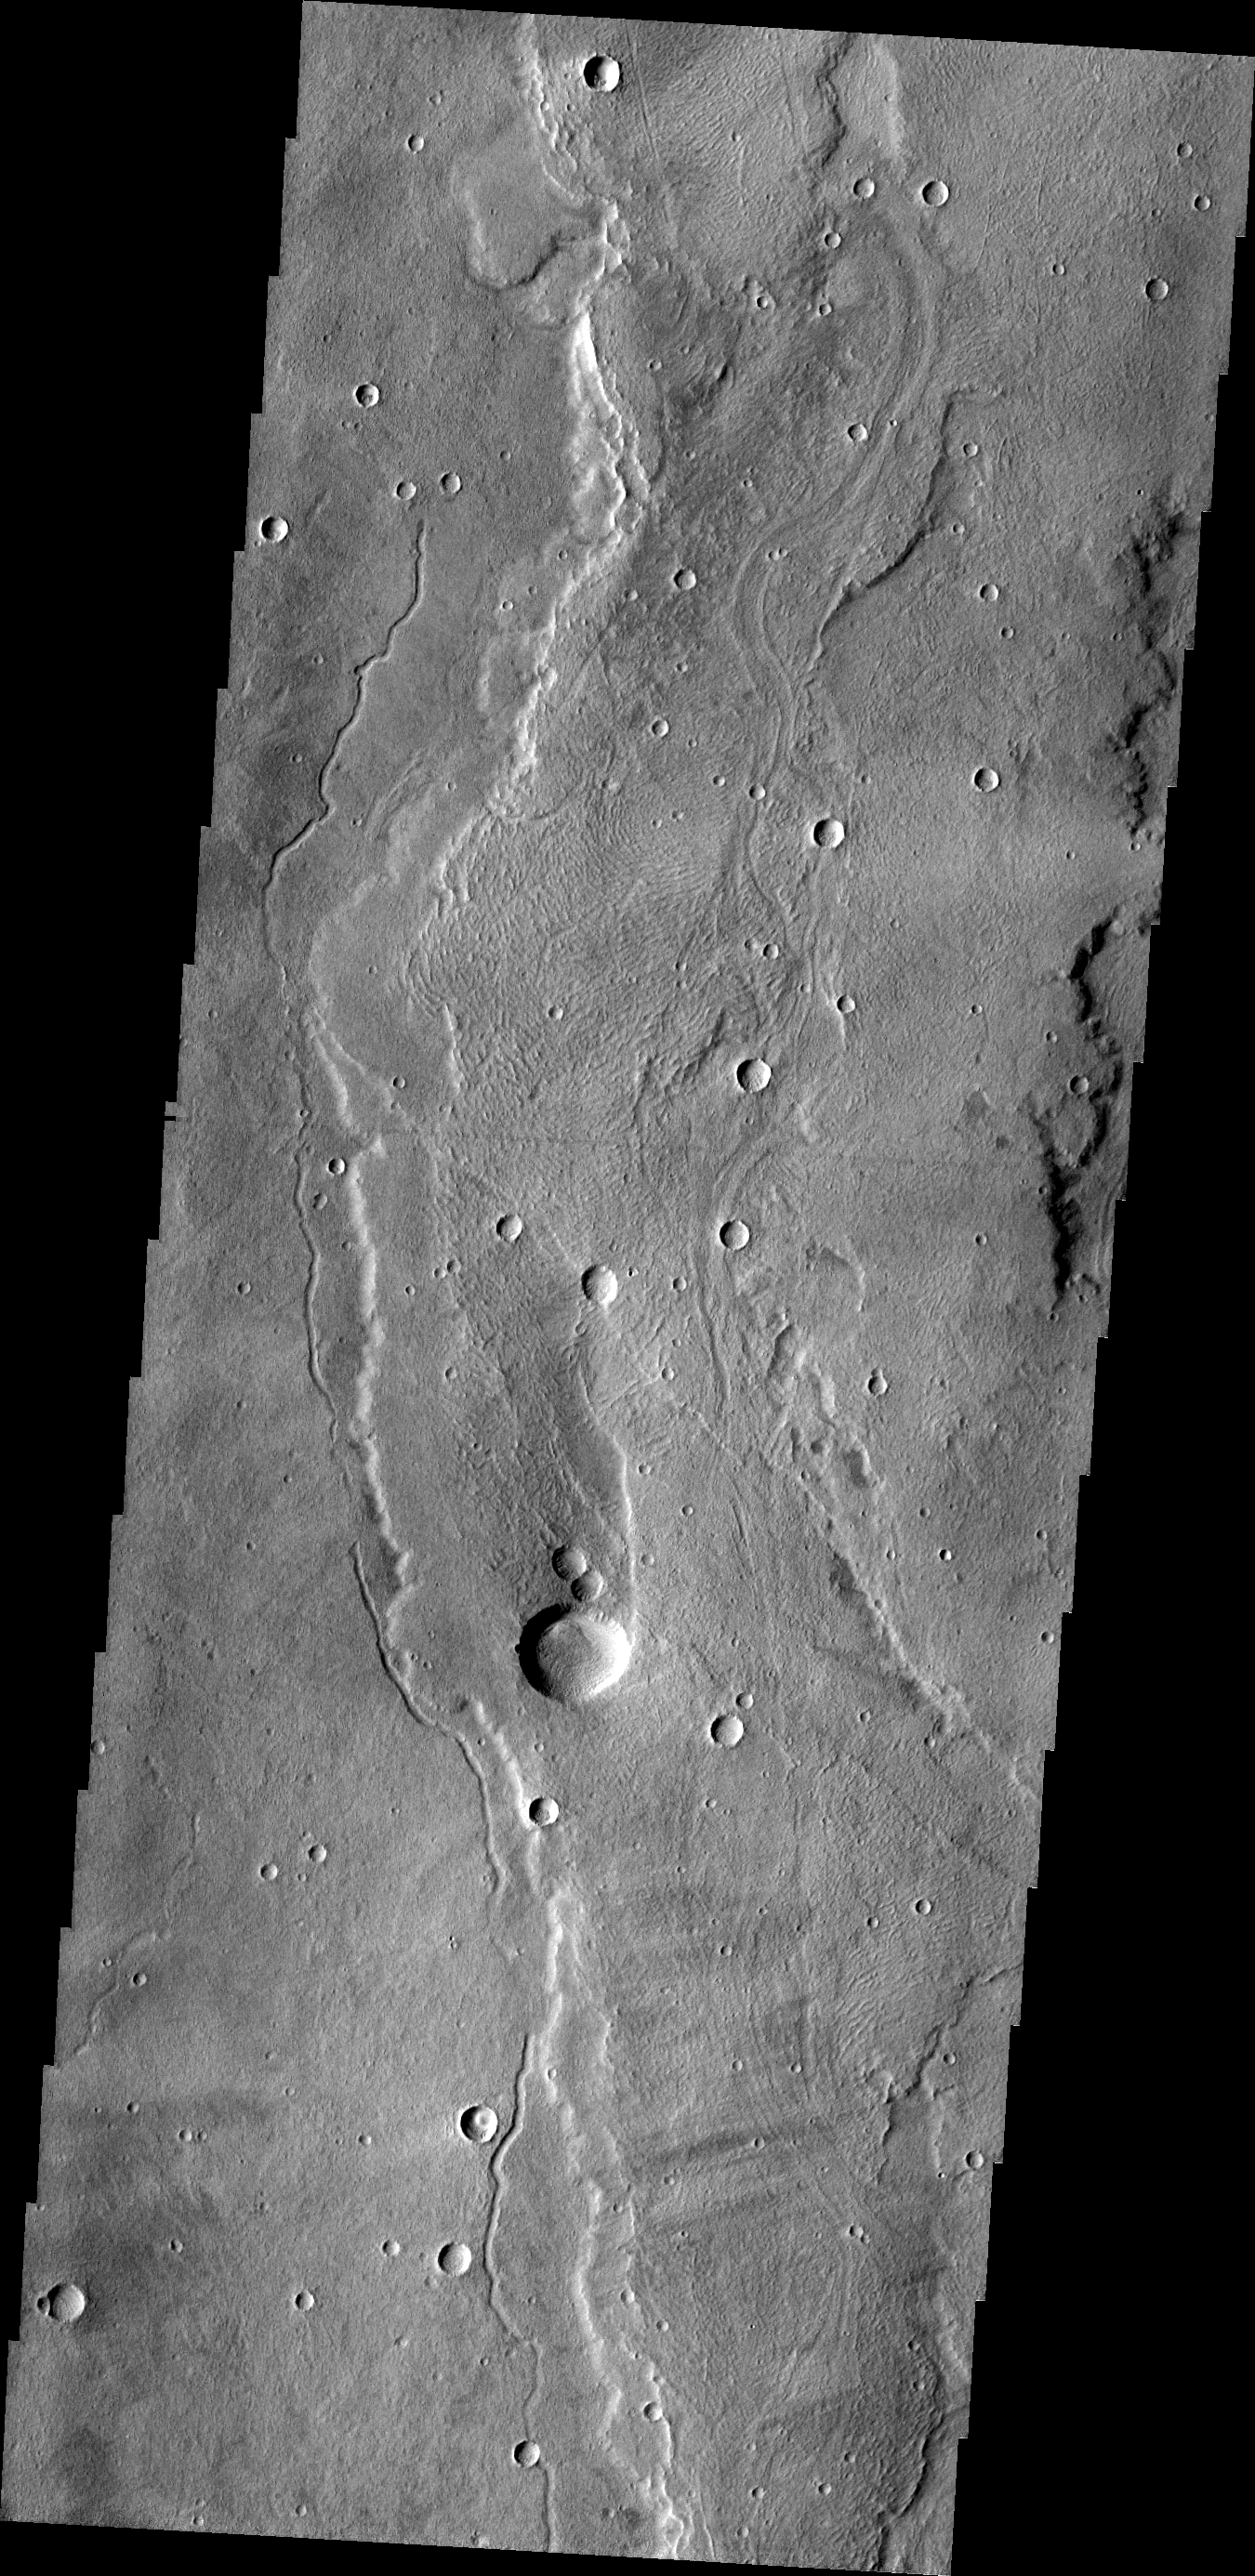

Alba Mons

Today’s VIS image shows a small portion of the southern flank of Alba Mons.

Credit: NASA/JPL/ASU